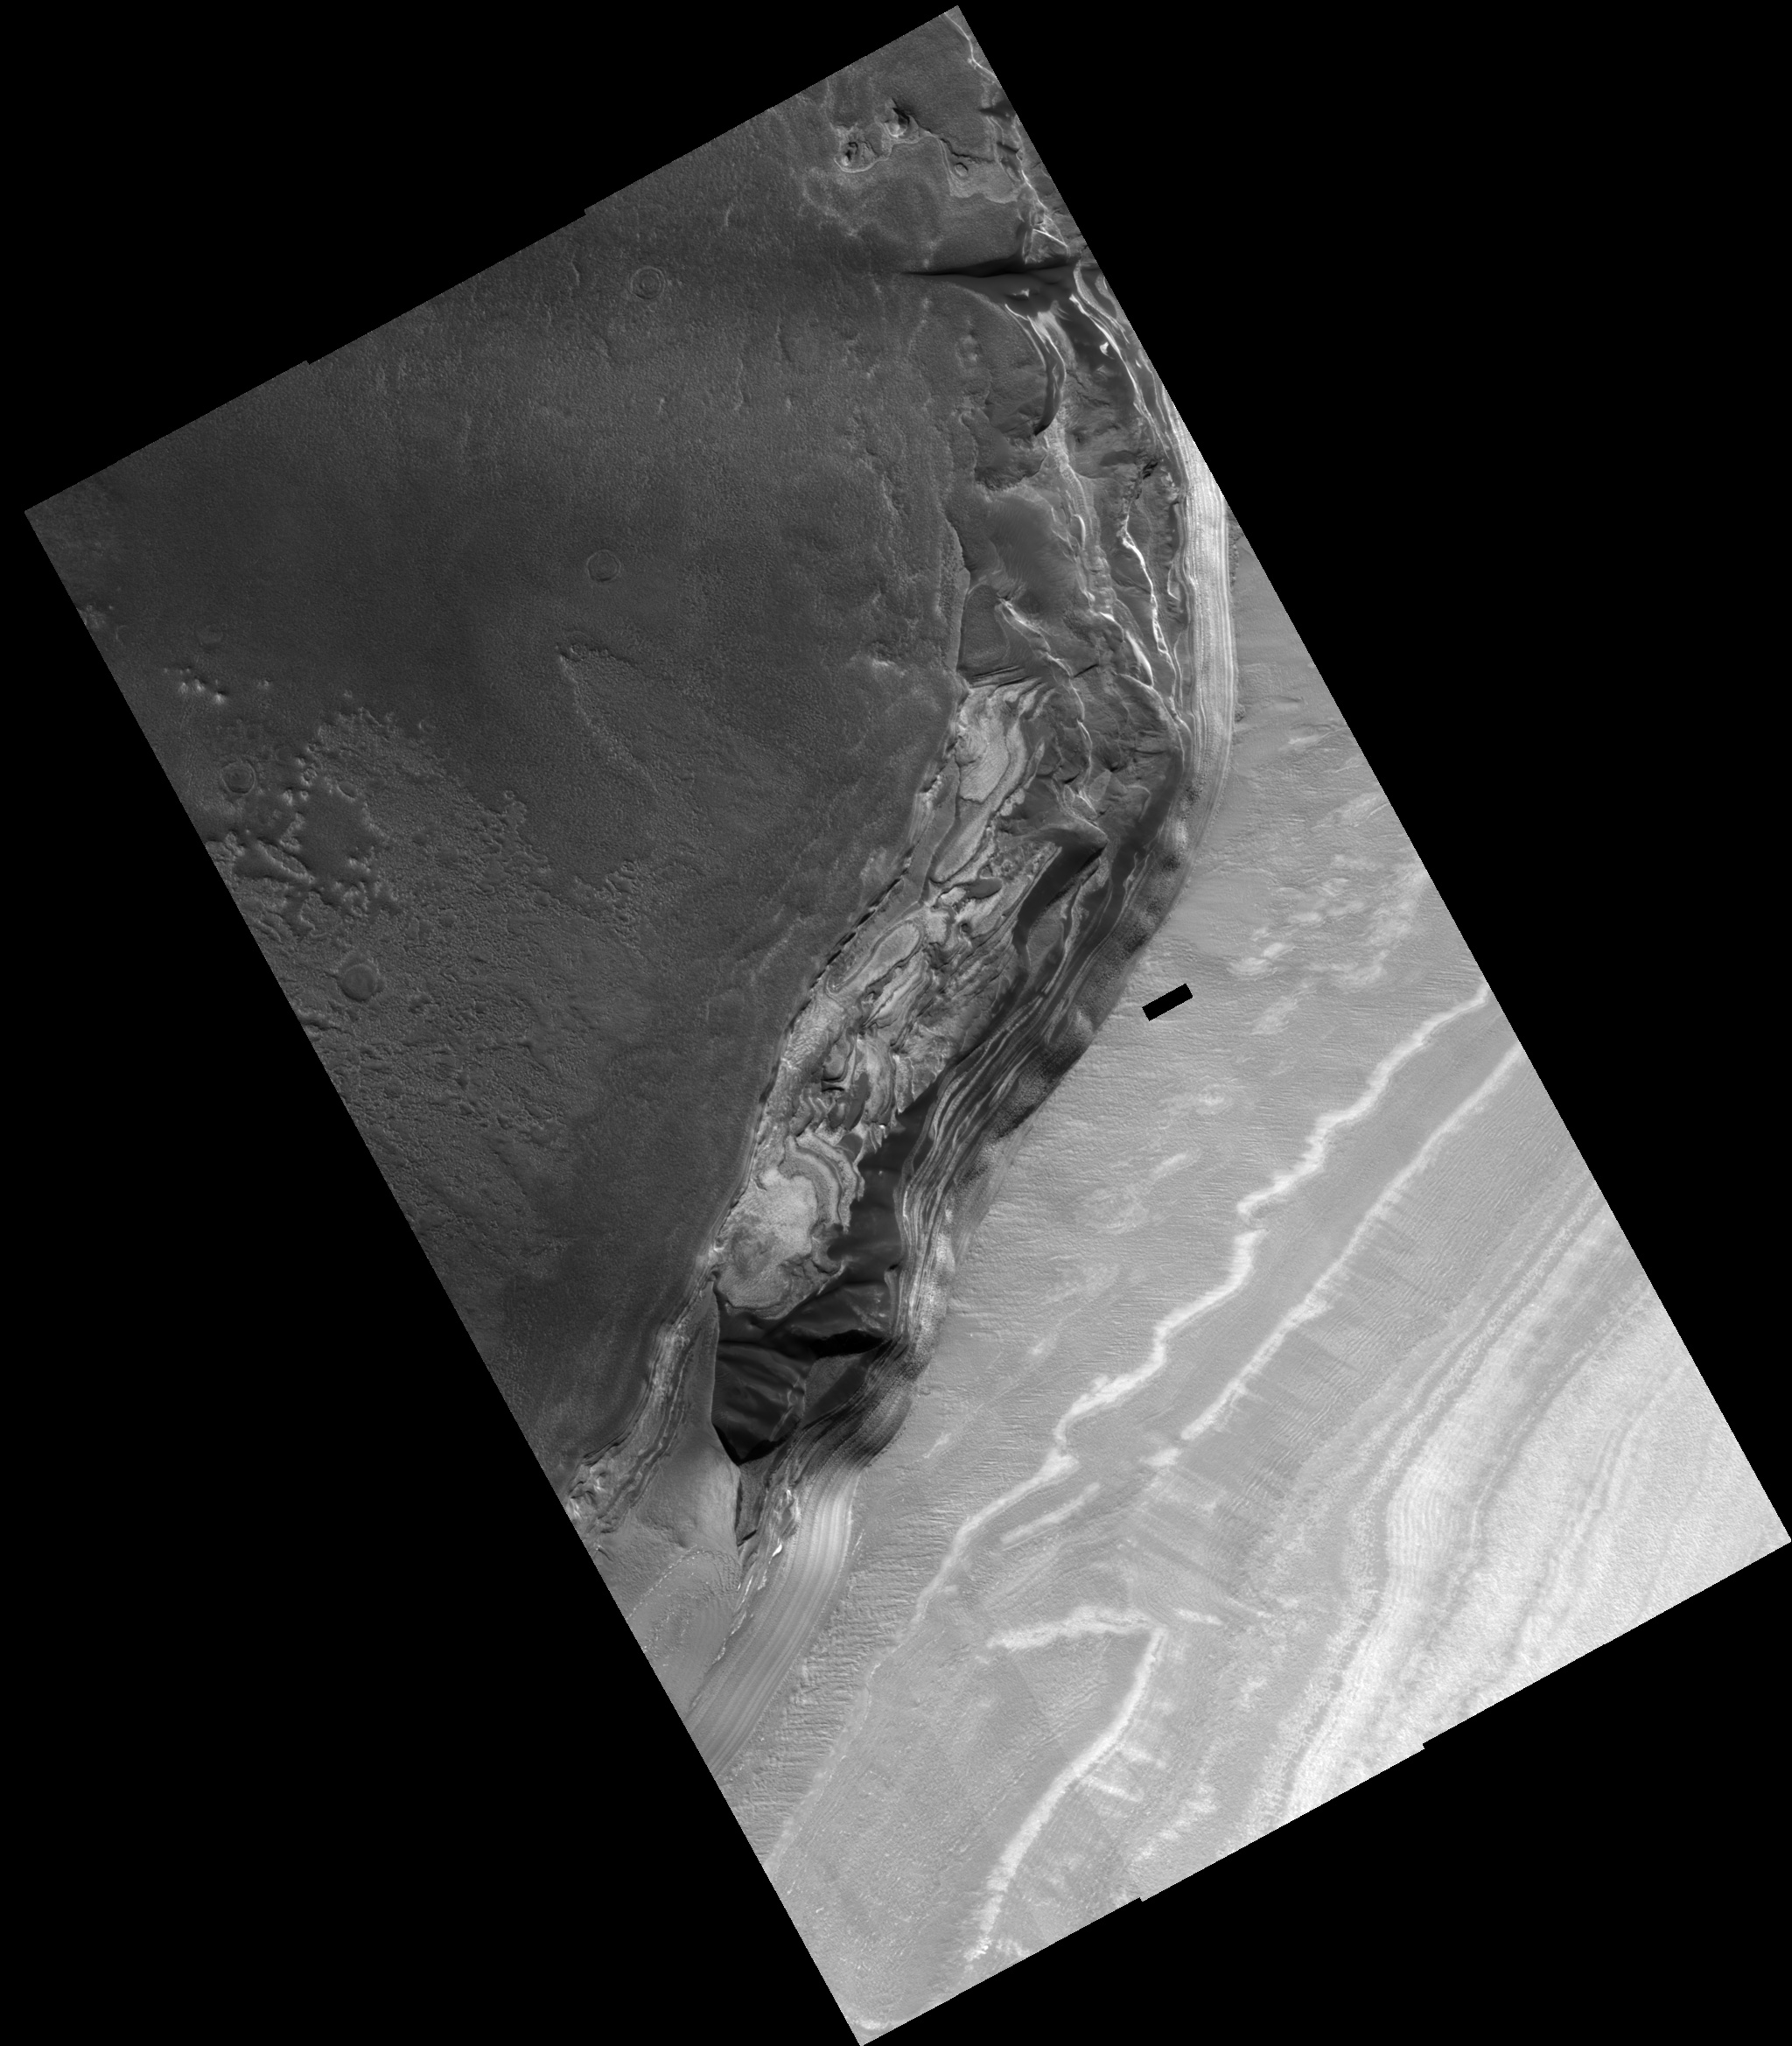

North Polar Cliff

This full HiRISE image shows a cliff-face that has been eroded into the ice-rich polar layered deposits at the head of the large canyon, Chasma Boreale. In a similar way to layers in the Earth’s ice caps, these Martian layers are thought to record variations in climate, which makes them very interesting to scientists. This particular cliff-face is several hundred meters high and the layers exposed here are the deepest (and so the oldest) in the polar layered deposits. The lower layers exposed in this scarp appear to be rich in dark sand, and erosion of these layers has produced the sand dunes that cover sections of this cliff-face. A close examination of the layers in the center of the image shows they have curved shapes and intersect each other. Scientists call this cross-bedding and it may indicate that these sandy layers were laid down as a large dunefield before being buried. At the bottom of the image, the floor of Chasma Boreale in this area appears to have been swept clean of sandy material. There is a complex history of erosion and deposition of material at this location. On the right of the image one can see a smooth material that covers the lower layers and which must have been deposited after the main cliff face was initially eroded. Closer to the center of the image, this smooth mantling material is in turn being eroded away to once again expose the layers beneath it.

Image PSP_001334_2645 was taken by the High Resolution Imaging Science Experiment (HiRISE) camera onboard the Mars Reconnaissance Orbiter spacecraft on November 8, 2006. The complete image is centered at 84.4 degrees latitude, 343.5 degrees East longitude. The range to the target site was 317.4 km (198.4 miles). At this distance the image scale ranges from 31.8 cm/pixel (with 1 x 1 binning) to 63.5 cm/pixel (with 2 x 2 binning). The image shown here has been map-projected to 25 cm/pixel. The image was taken at a local Mars time of 1:38 PM and the scene is illuminated from the west with a solar incidence angle of 67 degrees, thus the sun was about 23 degrees above the horizon. At a solar longitude of 132.3 degrees, the season on Mars is Northern Summer.

NASA’s Jet Propulsion Laboratory, a division of the California Institute of Technology in Pasadena, manages the Mars Reconnaissance Orbiter for NASA’s Science Mission Directorate, Washington. Lockheed Martin Space Systems, Denver, is the prime contractor for the project and built the spacecraft. The High Resolution Imaging Science Experiment is operated by the University of Arizona, Tucson, and the instrument was built by Ball Aerospace and Technology Corp., Boulder, Colo.

Credit: NASA/JPL/Univ. of Arizona